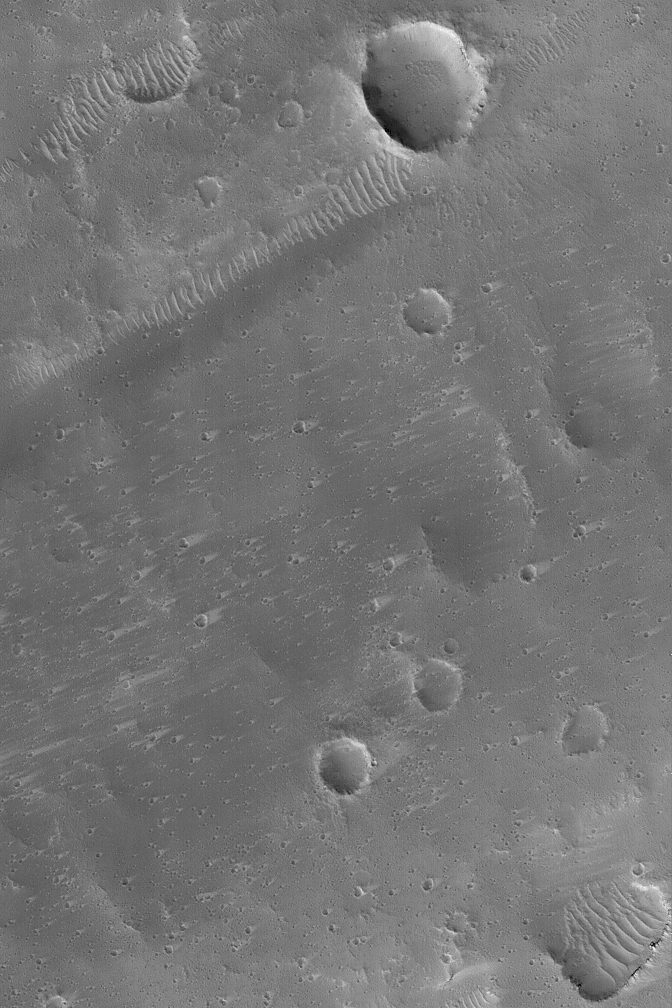

Craters and Wind Streaks

25 March 2004
This Mars Global Surveyor (MGS) Mars Orbiter Camera (MOC) image shows a plethora of small wind tails or streaks in the lees of impact craters in northeastern Tharsis near 25.8°N, 89.0°W. The streak tails point toward the east/northeast (right), indicating that the dominant winds blow from the west/southwest (left). This February 2004 picture covers an area about 3 km (1.9 mi) across. Sunlight illuminates the scene from the lower left.

Credit: NASA/JPL/Malin Space Science Systems